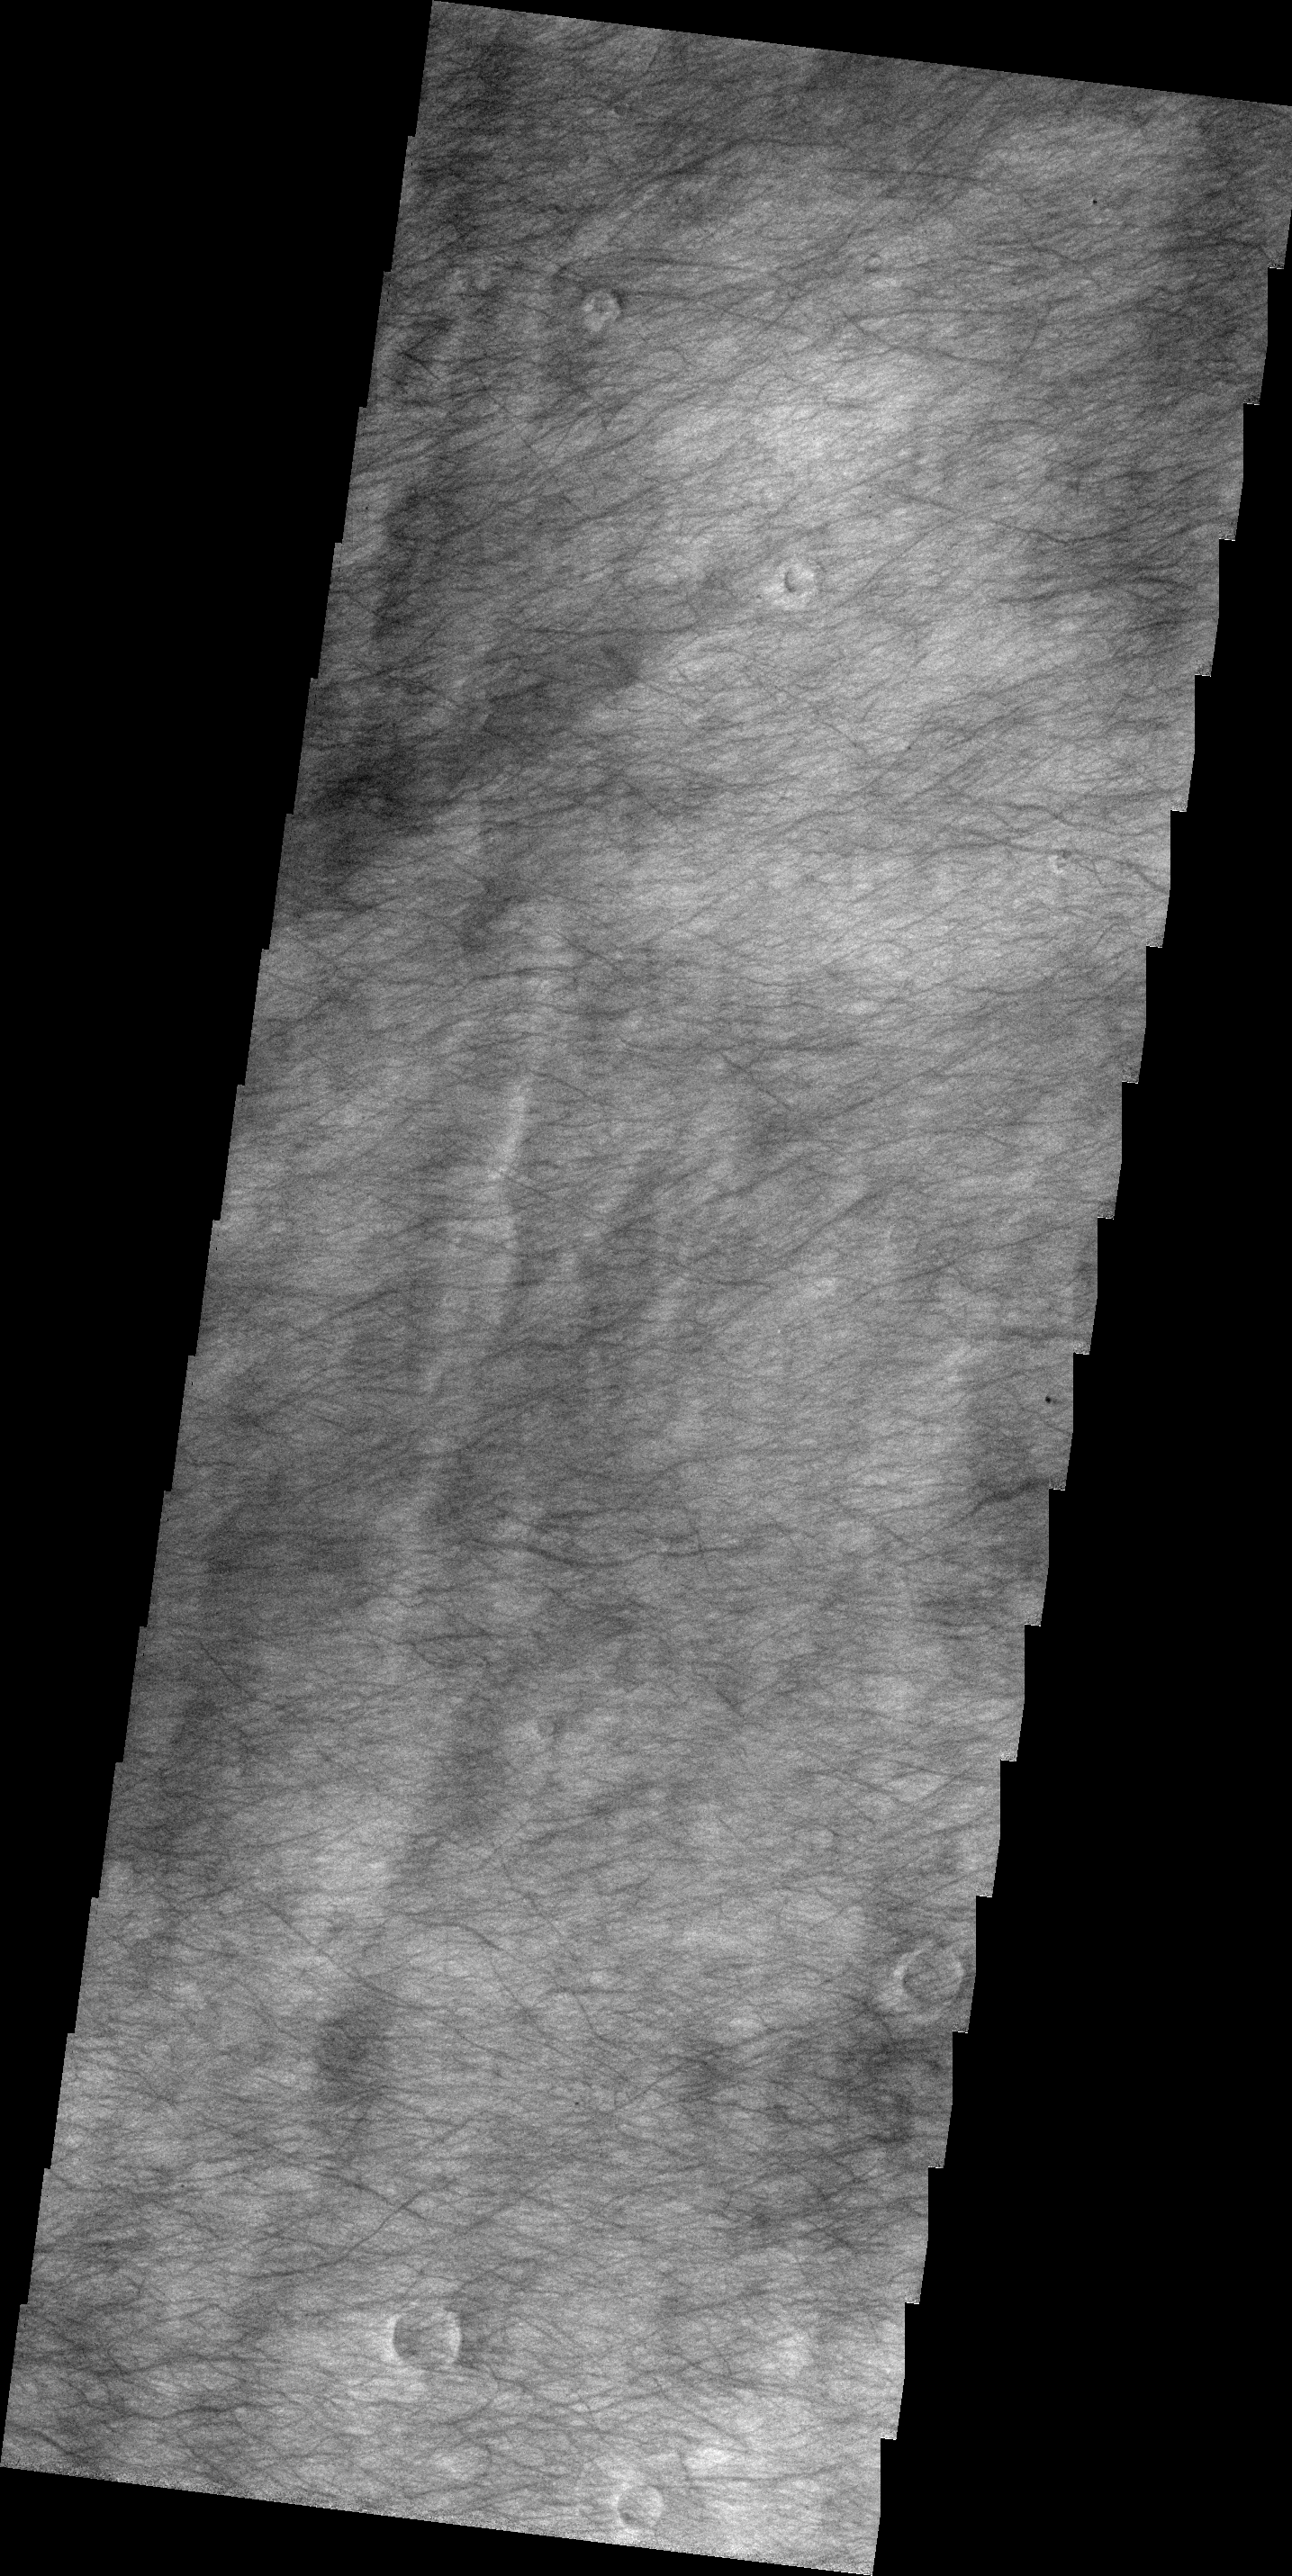

Dust Devil Tracks

The plains of Planum Chronium shown in this VIS image are covered by hundreds of dust devil tracks.

Image information: VIS instrument. Latitude -57.8N, Longitude 149.4E. 18 meter/pixel resolution.

Please see the THEMIS Data Citation Note for details on crediting THEMIS images.

Note: this THEMIS visual image has not been radiometrically nor geometrically calibrated for this preliminary release. An empirical correction has been performed to remove instrumental effects. A linear shift has been applied in the cross-track and down-track direction to approximate spacecraft and planetary motion. Fully calibrated and geometrically projected images will be released through the Planetary Data System in accordance with Project policies at a later time.

NASA’s Jet Propulsion Laboratory manages the 2001 Mars Odyssey mission for NASA’s Office of Space Science, Washington, D.C. The Thermal Emission Imaging System (THEMIS) was developed by Arizona State University, Tempe, in collaboration with Raytheon Santa Barbara Remote Sensing. The THEMIS investigation is led by Dr. Philip Christensen at Arizona State University. Lockheed Martin Astronautics, Denver, is the prime contractor for the Odyssey project, and developed and built the orbiter. Mission operations are conducted jointly from Lockheed Martin and from JPL, a division of the California Institute of Technology in Pasadena.

Credit: NASA/JPL/ASU